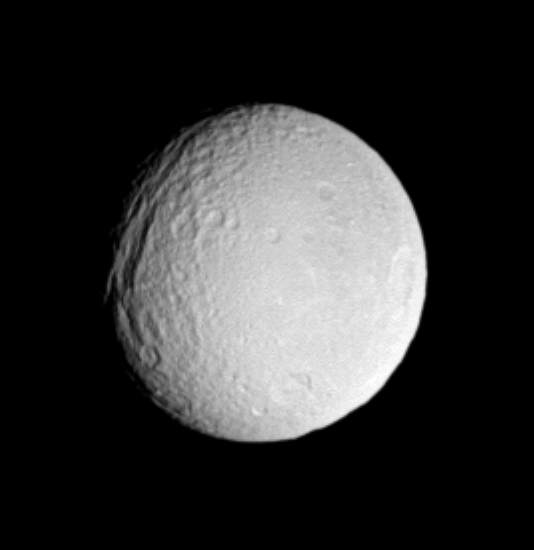

Icy Scars

Saturn’s icy moon Tethys displays a very old impact basin here, just southeast of its giant canyon system, Ithaca Chasma. The large crater has been degraded, or softened, by time and a more recent impact has formed a smaller crater near its southern edge. This large basin was first seen in images from the NASA Voyager mission. Tethys is 1,071 kilometers (665 miles) across.

A sharper, presumably younger crater called Penelope lies near the eastern limb, at the 3 o’clock position. This view shows principally the trailing hemisphere on Tethys. North is directly up.

The image was taken in visible light with the Cassini spacecraft narrow-angle camera on May 20, 2005, at a distance of approximately 1 million kilometers (600,000 miles) from Tethys and at a Sun-Tethys-spacecraft, or phase, angle of 31 degrees. Resolution in the original image was 6 kilometers (4 miles) per pixel. The image has been contrast-enhanced and magnified by a factor of two to aid visibility.

The Cassini-Huygens mission is a cooperative project of NASA, the European Space Agency and the Italian Space Agency. The Jet Propulsion Laboratory, a division of the California Institute of Technology in Pasadena, manages the mission for NASA’s Science Mission Directorate, Washington, D.C. The Cassini orbiter and its two onboard cameras were designed, developed and assembled at JPL. The imaging team is based at the Space Science Institute, Boulder, Colo.

Credit: NASA/JPL/Space Science Institute